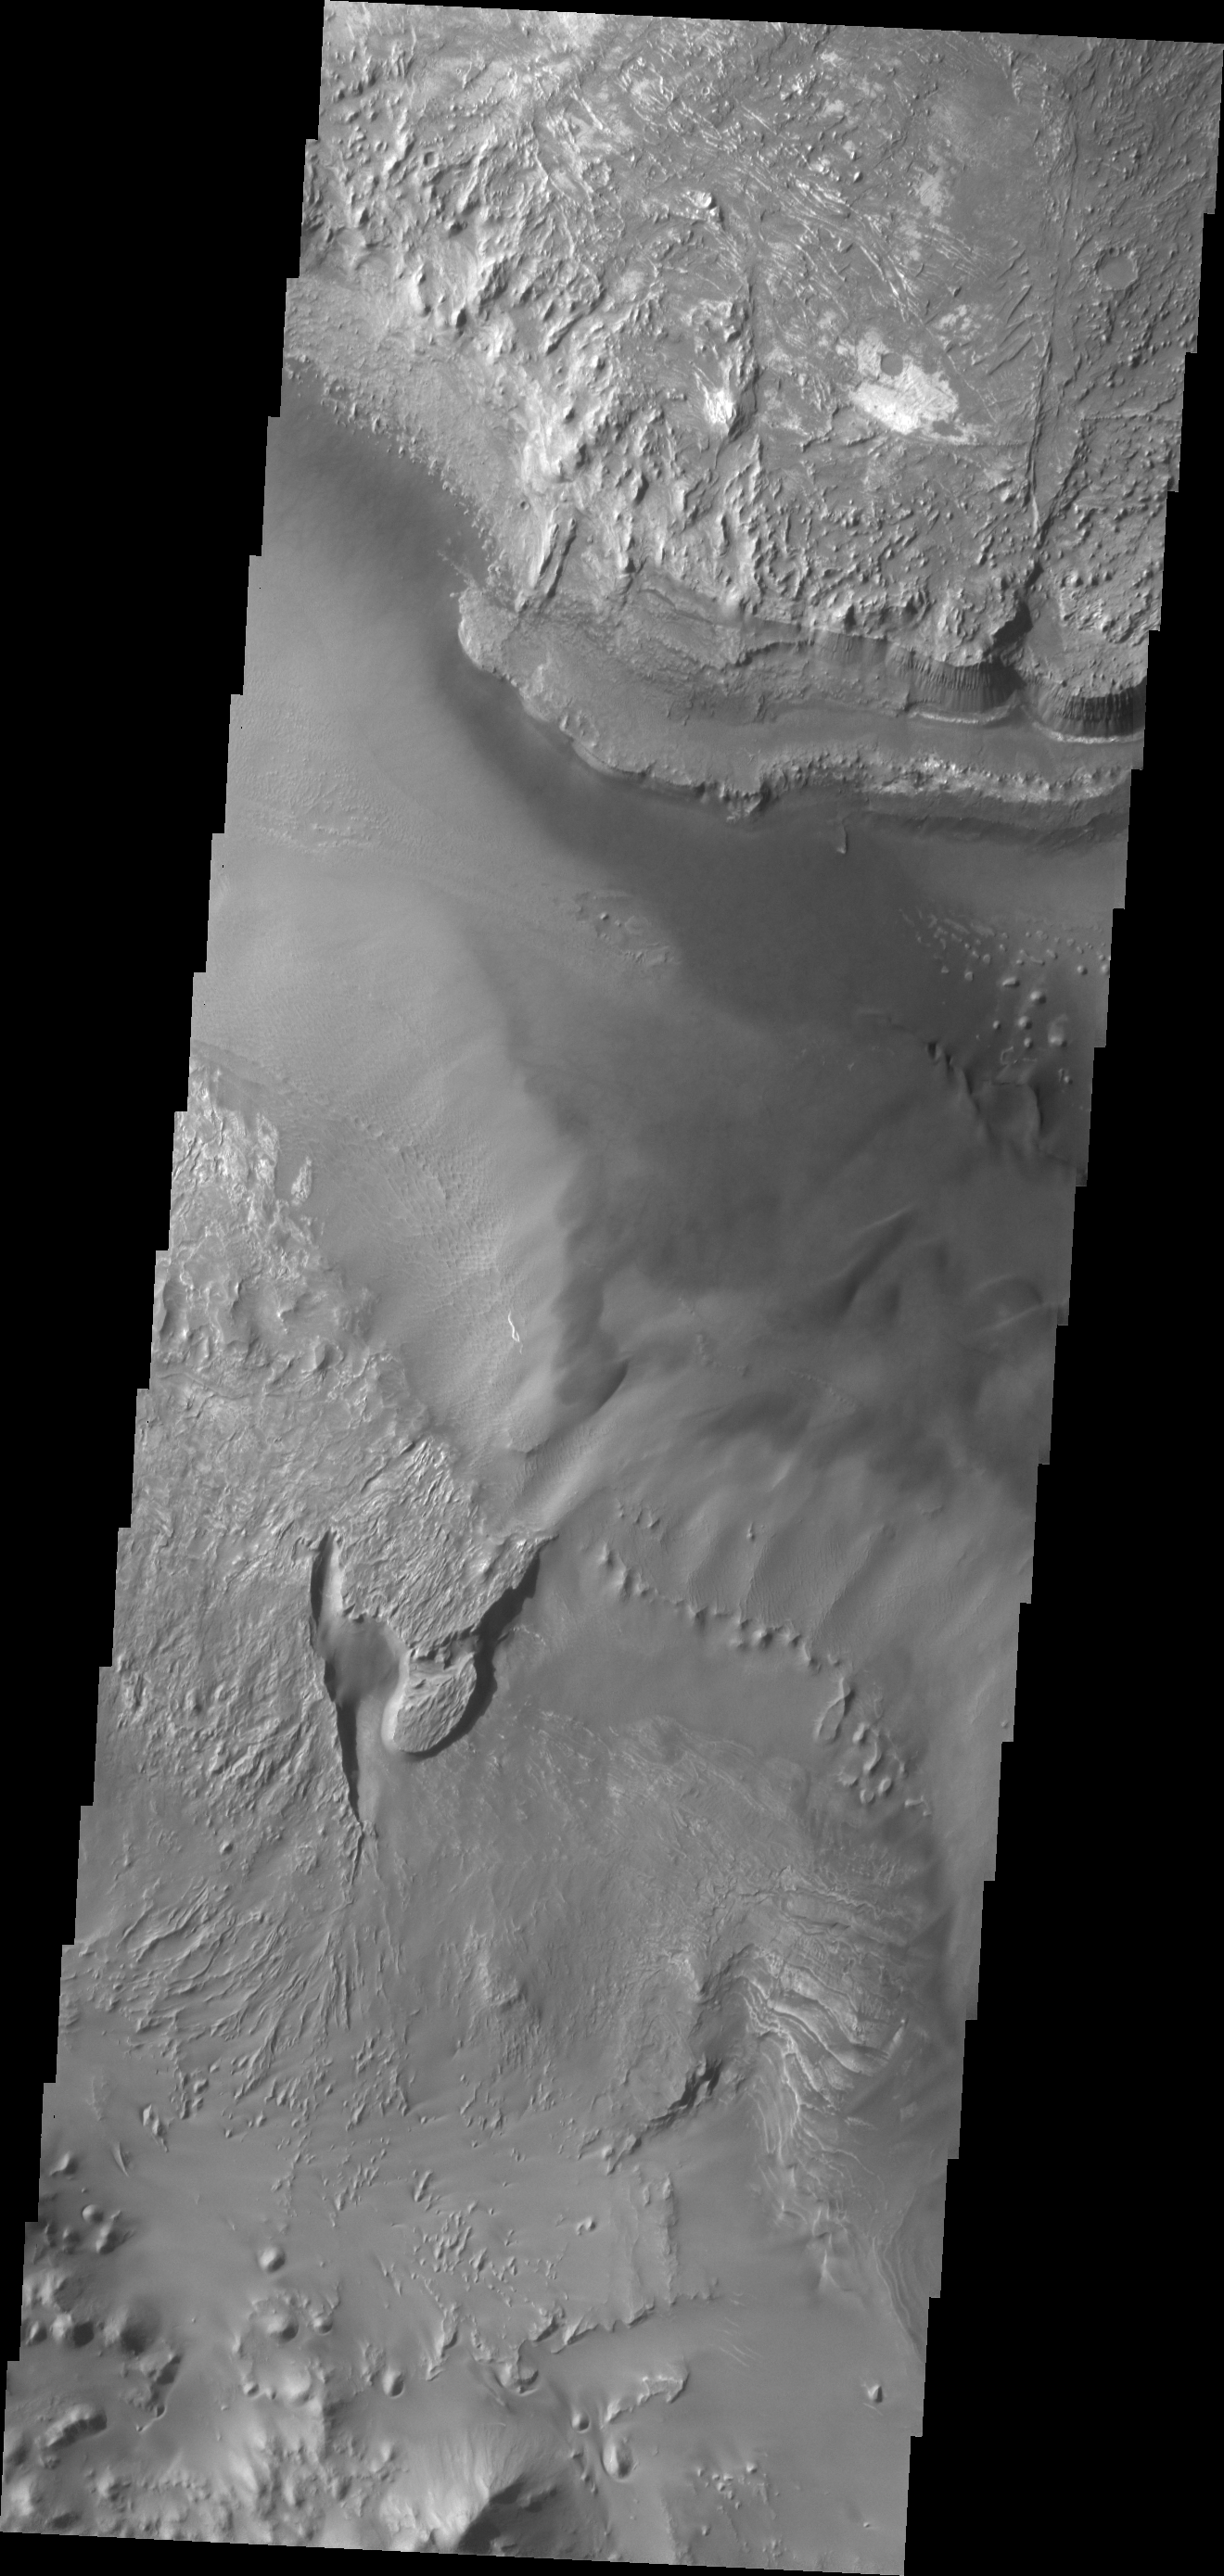

Melas Chasma

Melas Chasma is the central portion of Valles Marineris. This VIS image shows a small portion of the floor of Melas Chasma, including layered deposits and wind eroded and deposited materials.

Credit: NASA/JPL/ASU